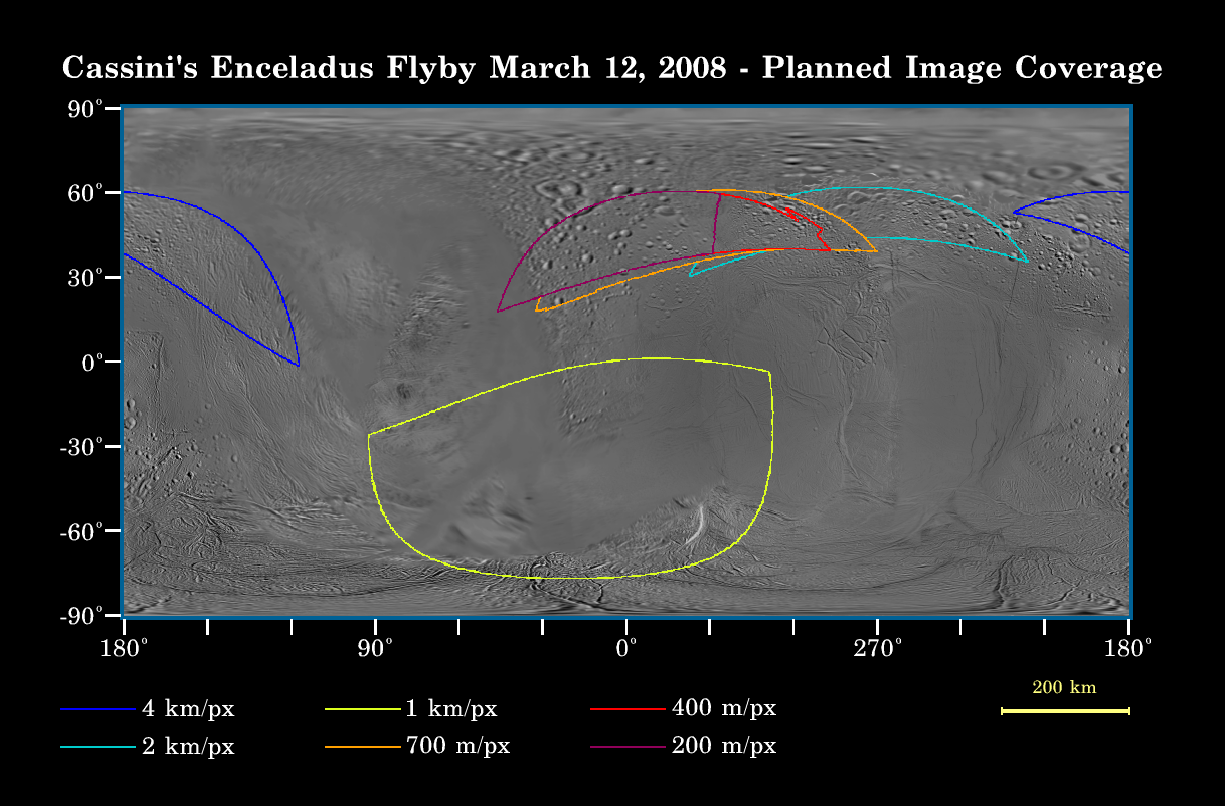

Close Brush with Enceladus

This map of the surface of Saturn’s moon Enceladus, generated from images taken by NASA’s Cassini and Voyager spacecraft, illustrates the imaging coverage planned for Cassini’s very close flyby of the geologically active moon on March 12, 2008.

This flyby will be Cassini’s closest approach to Enceladus so far, the fourth and final Enceladus flyby of the four-year prime mission, and the first of four close brushes with this moon that have been proposed for 2008. At closest approach, the spacecraft will be only about 50 kilometers (30 miles) above the surface of Enceladus, and will pass the moon at a speed of about 14 kilometers (9 miles) per second. Enceladus is 505 kilometers (314 miles) across.

During this flyby, as well as the flyby on Oct. 9, 2008, Cassini’s in-situ instruments will make the most of the remarkably close encounters. The imaging cameras and the other optical remote sensing instruments will get a better look at the moon during the flybys that have been proposed for Aug. 11 and Oct. 31. Radar will acquire albedo measurements during the March and Oct. encounters.

Colored lines on the map enclose regions that will be covered at different imaging scales as Cassini encounters Enceladus. The highest-resolution images, about 200 meters (660 feet) per pixel, will be obtained over the cratered terrains of the northern hemisphere, prior to closest approach. Cassini will also acquire images soon after closest approach. However, the moon will be in eclipse during this time—sitting within Saturn’s shadow—and surface features will likely not be visible. Additional images at resolutions above 700 meters per pixel (2,300 feet) will be acquired following the eclipse period.

The Cassini-Huygens mission is a cooperative project of NASA, the European Space Agency and the Italian Space Agency. The Jet Propulsion Laboratory, a division of the California Institute of Technology in Pasadena, manages the mission for NASA’s Science Mission Directorate, Washington, D.C. The Cassini orbiter and its two onboard cameras were designed, developed and assembled at JPL. The imaging operations center is based at the Space Science Institute in Boulder, Colo.

Credit: NASA/JPL-Caltech/Space Science Institute